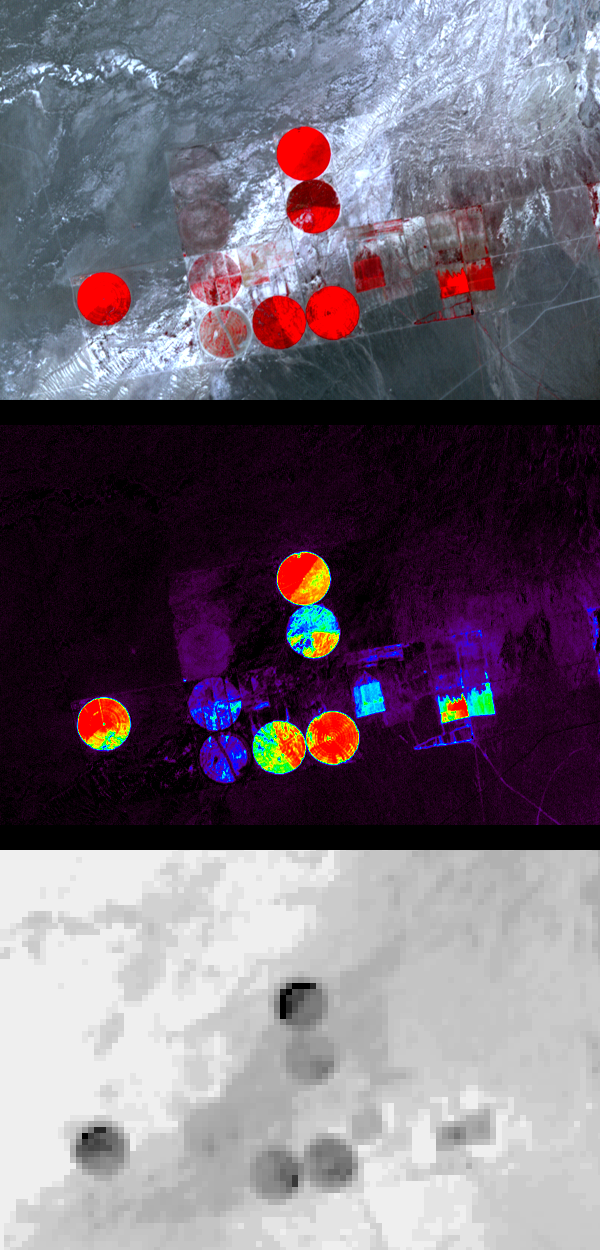

Railroad Valley, Nevada

Information from images of Railroad Valley, Nevada captured on August 17, 2001 by the Advanced Spaceborne Thermal Emission and Reflection Radiometer (ASTER) may provide a powerful tool for monitoring crop health and maintenance procedures.

These images cover an area of north central Nevada. The top image shows irrigated fields, with healthy vegetation in red. The middle image highlights the amount of vegetation. The color code shows highest vegetation content in red, orange, yellow, green, blue, and purple and the lowest in black. The final image is a thermal infrared channel, with warmer temperatures in white and colder in black.

In the thermal image, the northernmost and westernmost fields are markedly colder on their northwest areas, even though no differences are seen in the visible image or the second, Vegetation Index image. This can be attributed to the presence of excess water, which can lead to crop damage.

The Advanced Spaceborne Thermal Emission and Reflection Radiometer (ASTER) is an imaging instrument that is flying on Terra, a satellite launched in December 1999 as part of NASA’s Earth Observing System (EOS). The instrument is being used to obtain detailed maps of land surface temperature, emissivity, reflectance and elevation. The Earth Observing System (EOS) platforms are part of NASA’s Earth Science Enterprise, whose goal is to obtain a better understanding of the interactions between the biosphere, hydrosphere, lithosphere and atmosphere.

NASA’s Jet Propulsion Laboratory is a division of the California Institute of Technology, Pasadena.

Credit: NASA/GSFC/METI/ERSDAC/JAROS, and U.S./Japan ASTER Science Team